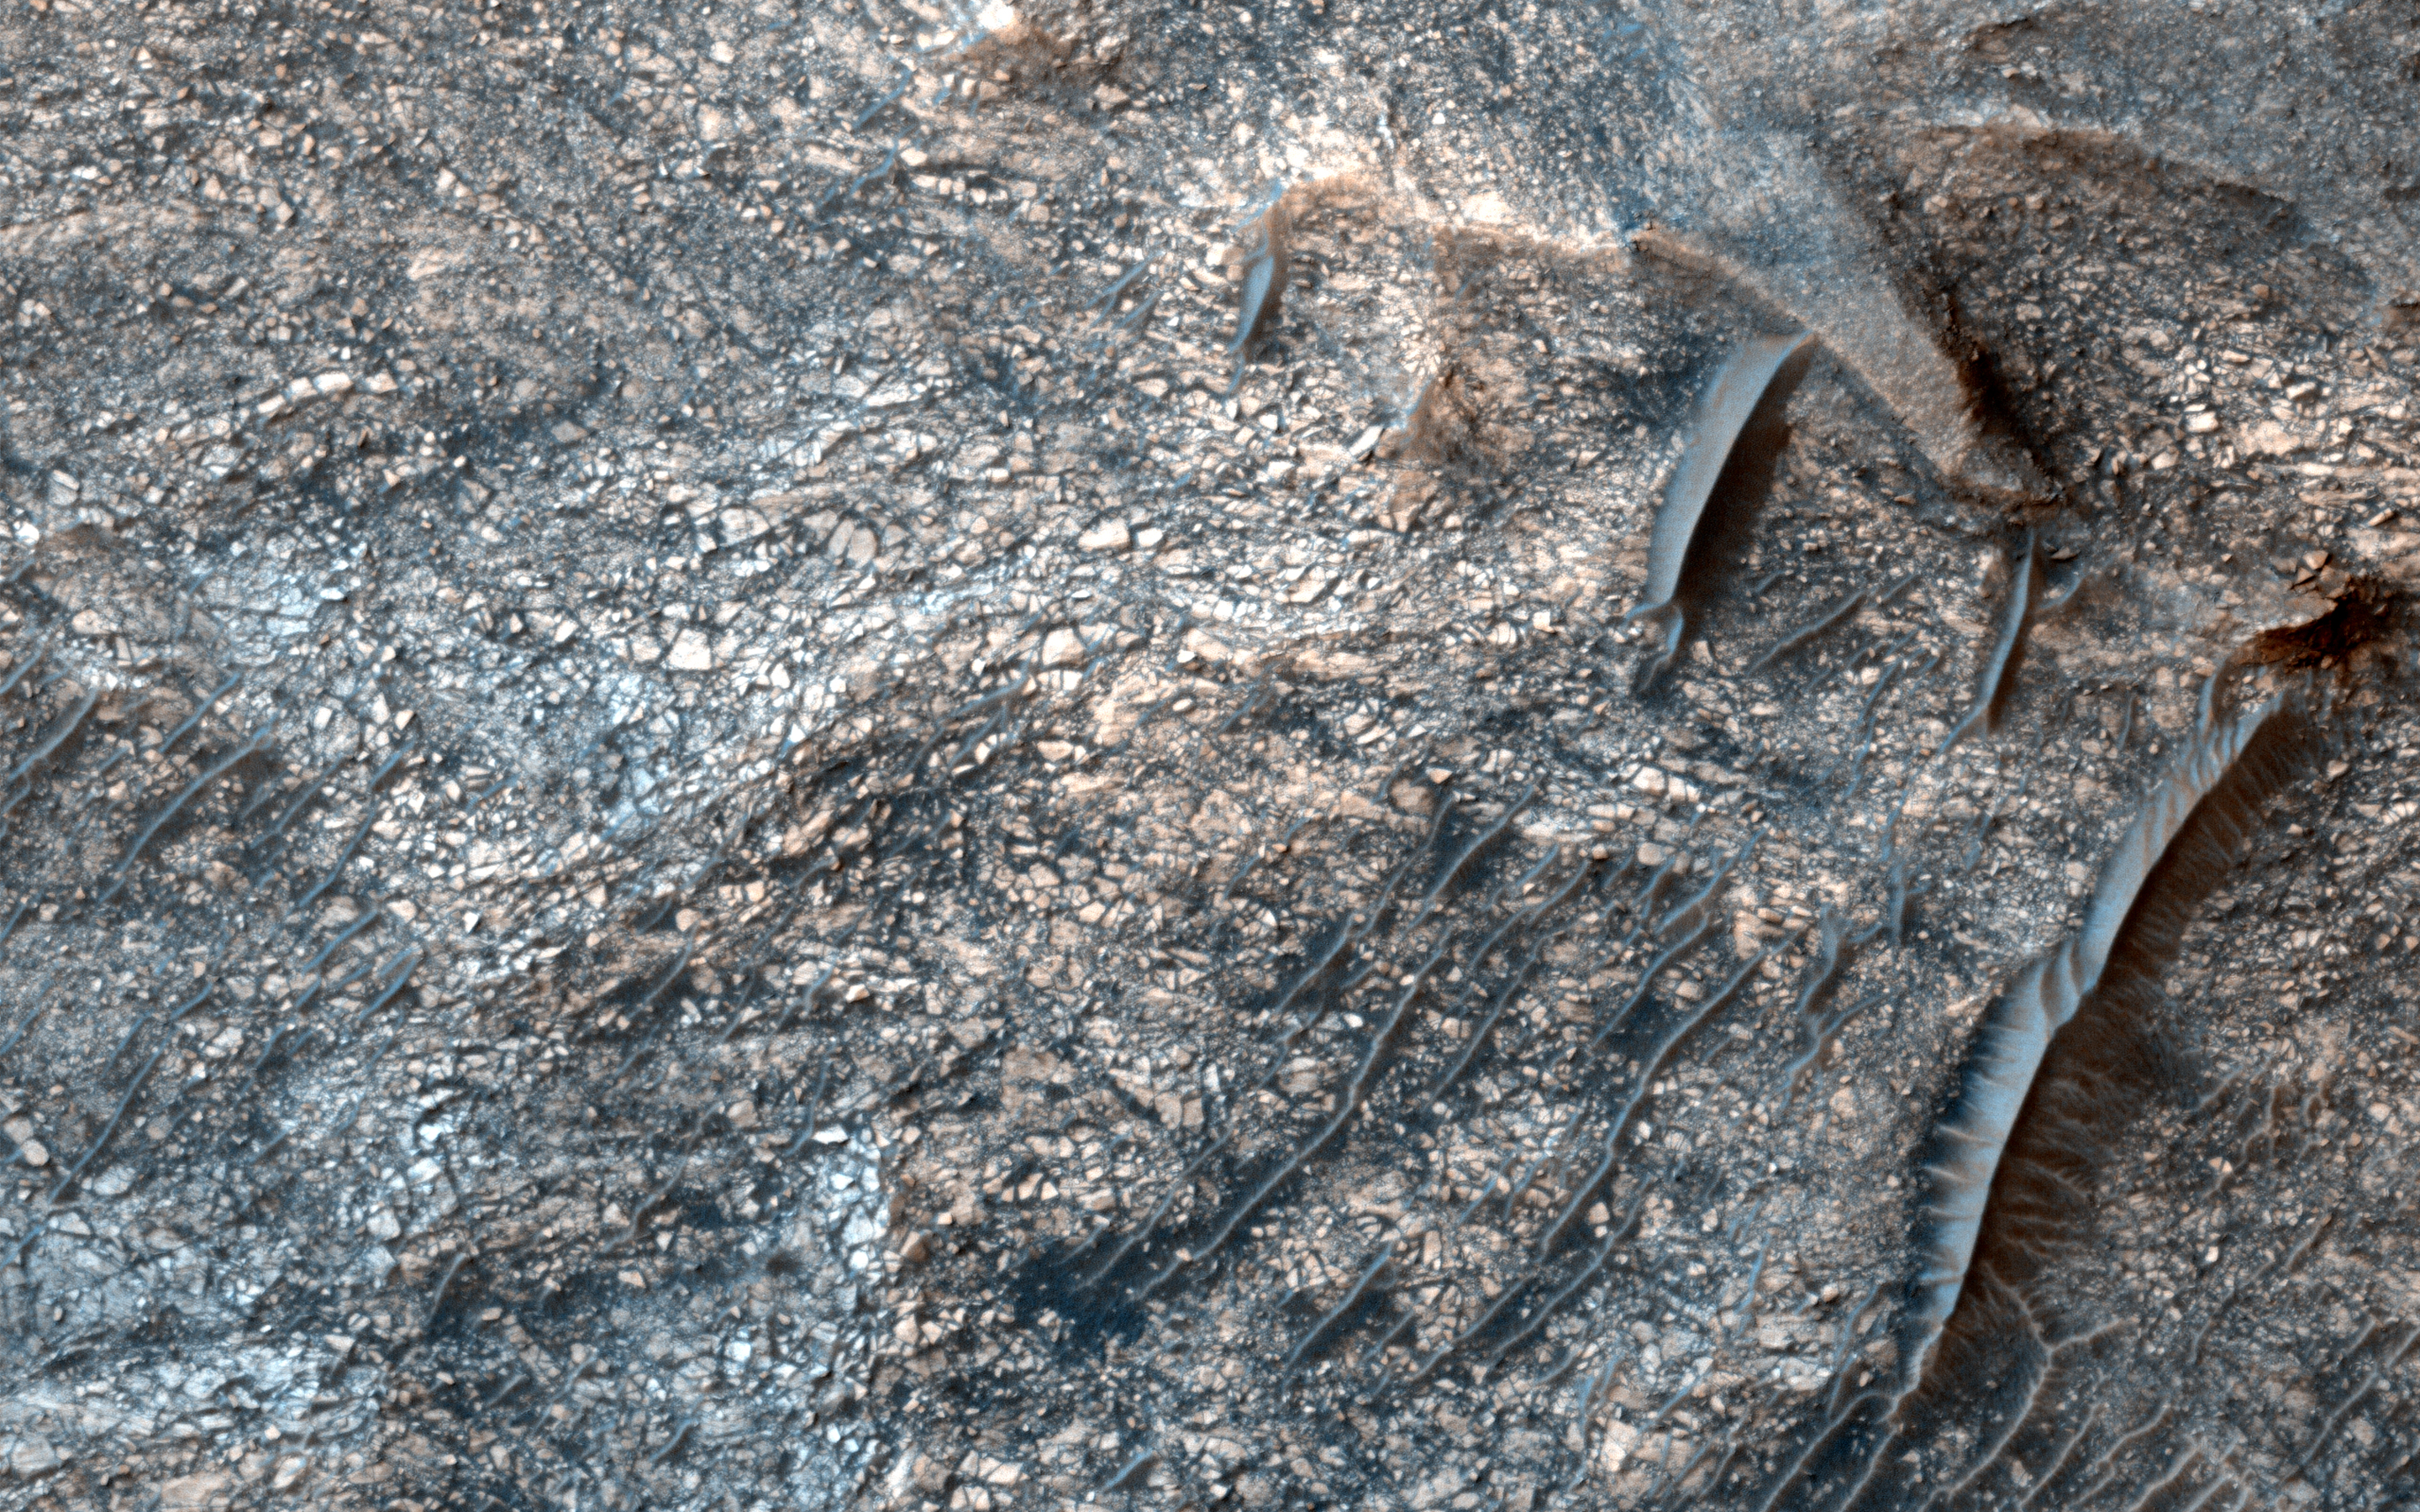

Mixtures of Sulfates in Melas Chasma

In this image from NASA’s Mars Reconnaissance Orbiter, layering within the light-toned sulfate deposit is the result of different states of hydration. Some of the layers have sulfates with little water (known as monohydrated sulfates) whereas other layers have higher amounts of water (called polyhydrated sulfates). The different amounts of water within the sulfates may reflect changes in the water chemistry during deposition of the sulfates, or may have occurred after the sulfates were laid down when heat or pressure forced the water out of some layers, causing a decrease in the hydration state.

Many locations on Mars have sulfates, which are sedimentary rocks formed in water. Within Valles Marineris, the large canyon system that cuts across the planet, there are big and thick sequences of sulfates.

The CRISM instrument on MRO is crucial for telling scientists which type of sulfate is associated with each layer, because each hydration state will produce a spectrum with absorptions at specific wavelengths depending upon the amount of water contained within the sulfate.

The map is projected here at a scale of 25 centimeters (9.8 inches) per pixel. [The original image scale is 26.4 centimeters (10.4 inches) per pixel (with 1 x 1 binning); objects on the order of 79 centimeters (31.1 inches) across are resolved.] North is up.

The University of Arizona, Tucson, operates HiRISE, which was built by Ball Aerospace & Technologies Corp., Boulder, Colo. NASA’s Jet Propulsion Laboratory, a division of Caltech in Pasadena, California, manages the Mars Reconnaissance Orbiter Project for NASA’s Science Mission Directorate, Washington.

Credit: NASA/JPL-Caltech/Univ. of Arizona